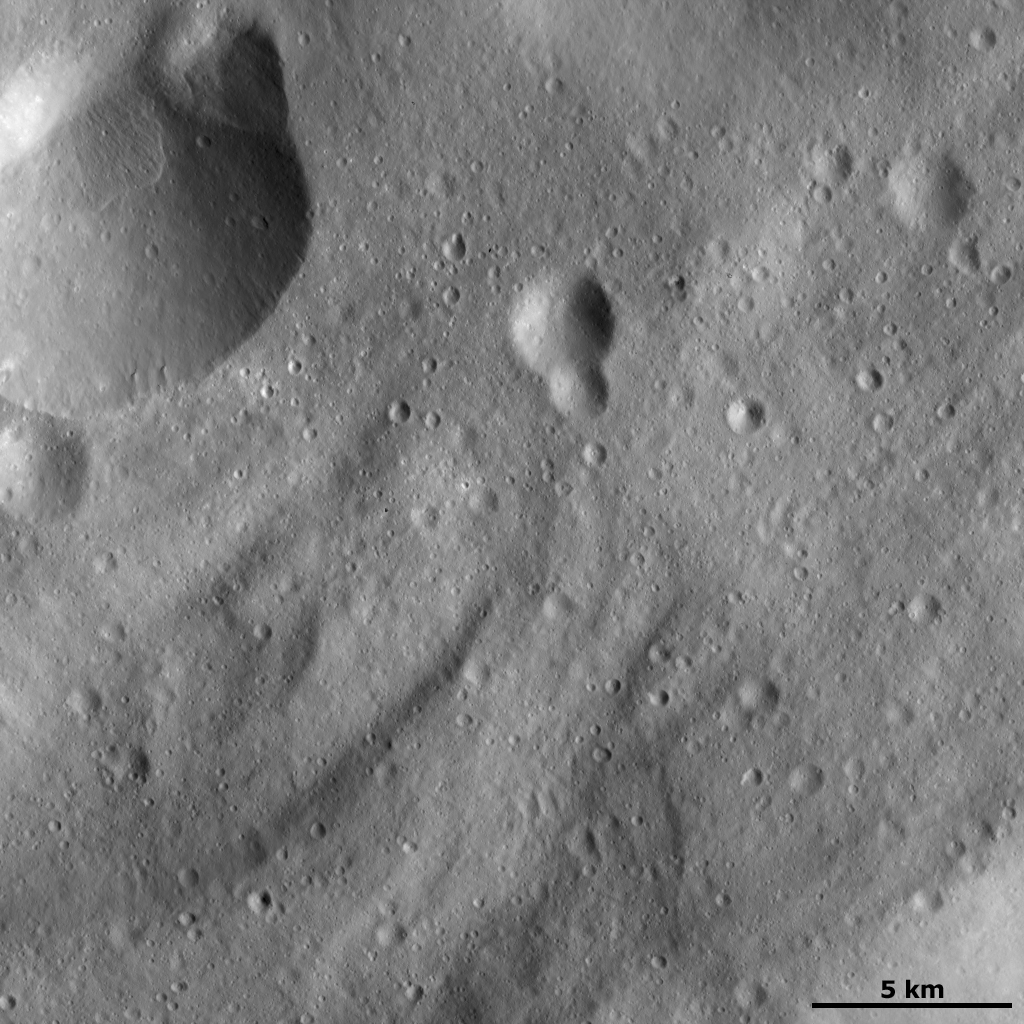

Curved Surface Features

This Dawn framing camera (FC) image of Vesta shows many curved ridges that are typical of Vesta’s southern hemisphere. These curved ridges are oriented diagonally across the image and are typically around 7 kilometers (4.3 miles) in length. The curved ridges are not visible in the top part of the image. Also in this image, there are two nice examples of craters that have formed on the rim of another crater. One is located in the top left of the image and the other is offset from the center of the image.

This image is located in Vesta’s Sextilia quadrangle, in Vesta’s southern hemisphere. NASA’s Dawn spacecraft obtained this image with its framing camera on Dec. 18, 2011. This image was taken through the camera’s clear filter. The distance to the surface of Vesta is 272 kilometers (169 miles) and the image has a resolution of about 25 meters (82 feet) per pixel. This image was acquired during the LAMO (low-altitude mapping orbit) phase of the mission.

The Dawn mission to Vesta and Ceres is managed by NASA’s Jet Propulsion Laboratory, a division of the California Institute of Technology in Pasadena, for NASA’s Science Mission Directorate, Washington D.C. UCLA is responsible for overall Dawn mission science. The Dawn framing cameras have been developed and built under the leadership of the Max Planck Institute for Solar System Research, Katlenburg-Lindau, Germany, with significant contributions by DLR German Aerospace Center, Institute of Planetary Research, Berlin, and in coordination with the Institute of Computer and Communication Network Engineering, Braunschweig. The Framing Camera project is funded by the Max Planck Society, DLR, and NASA/JPL.

Credit: NASA/JPL-Caltech/UCLA/MPS/DLR/IDA